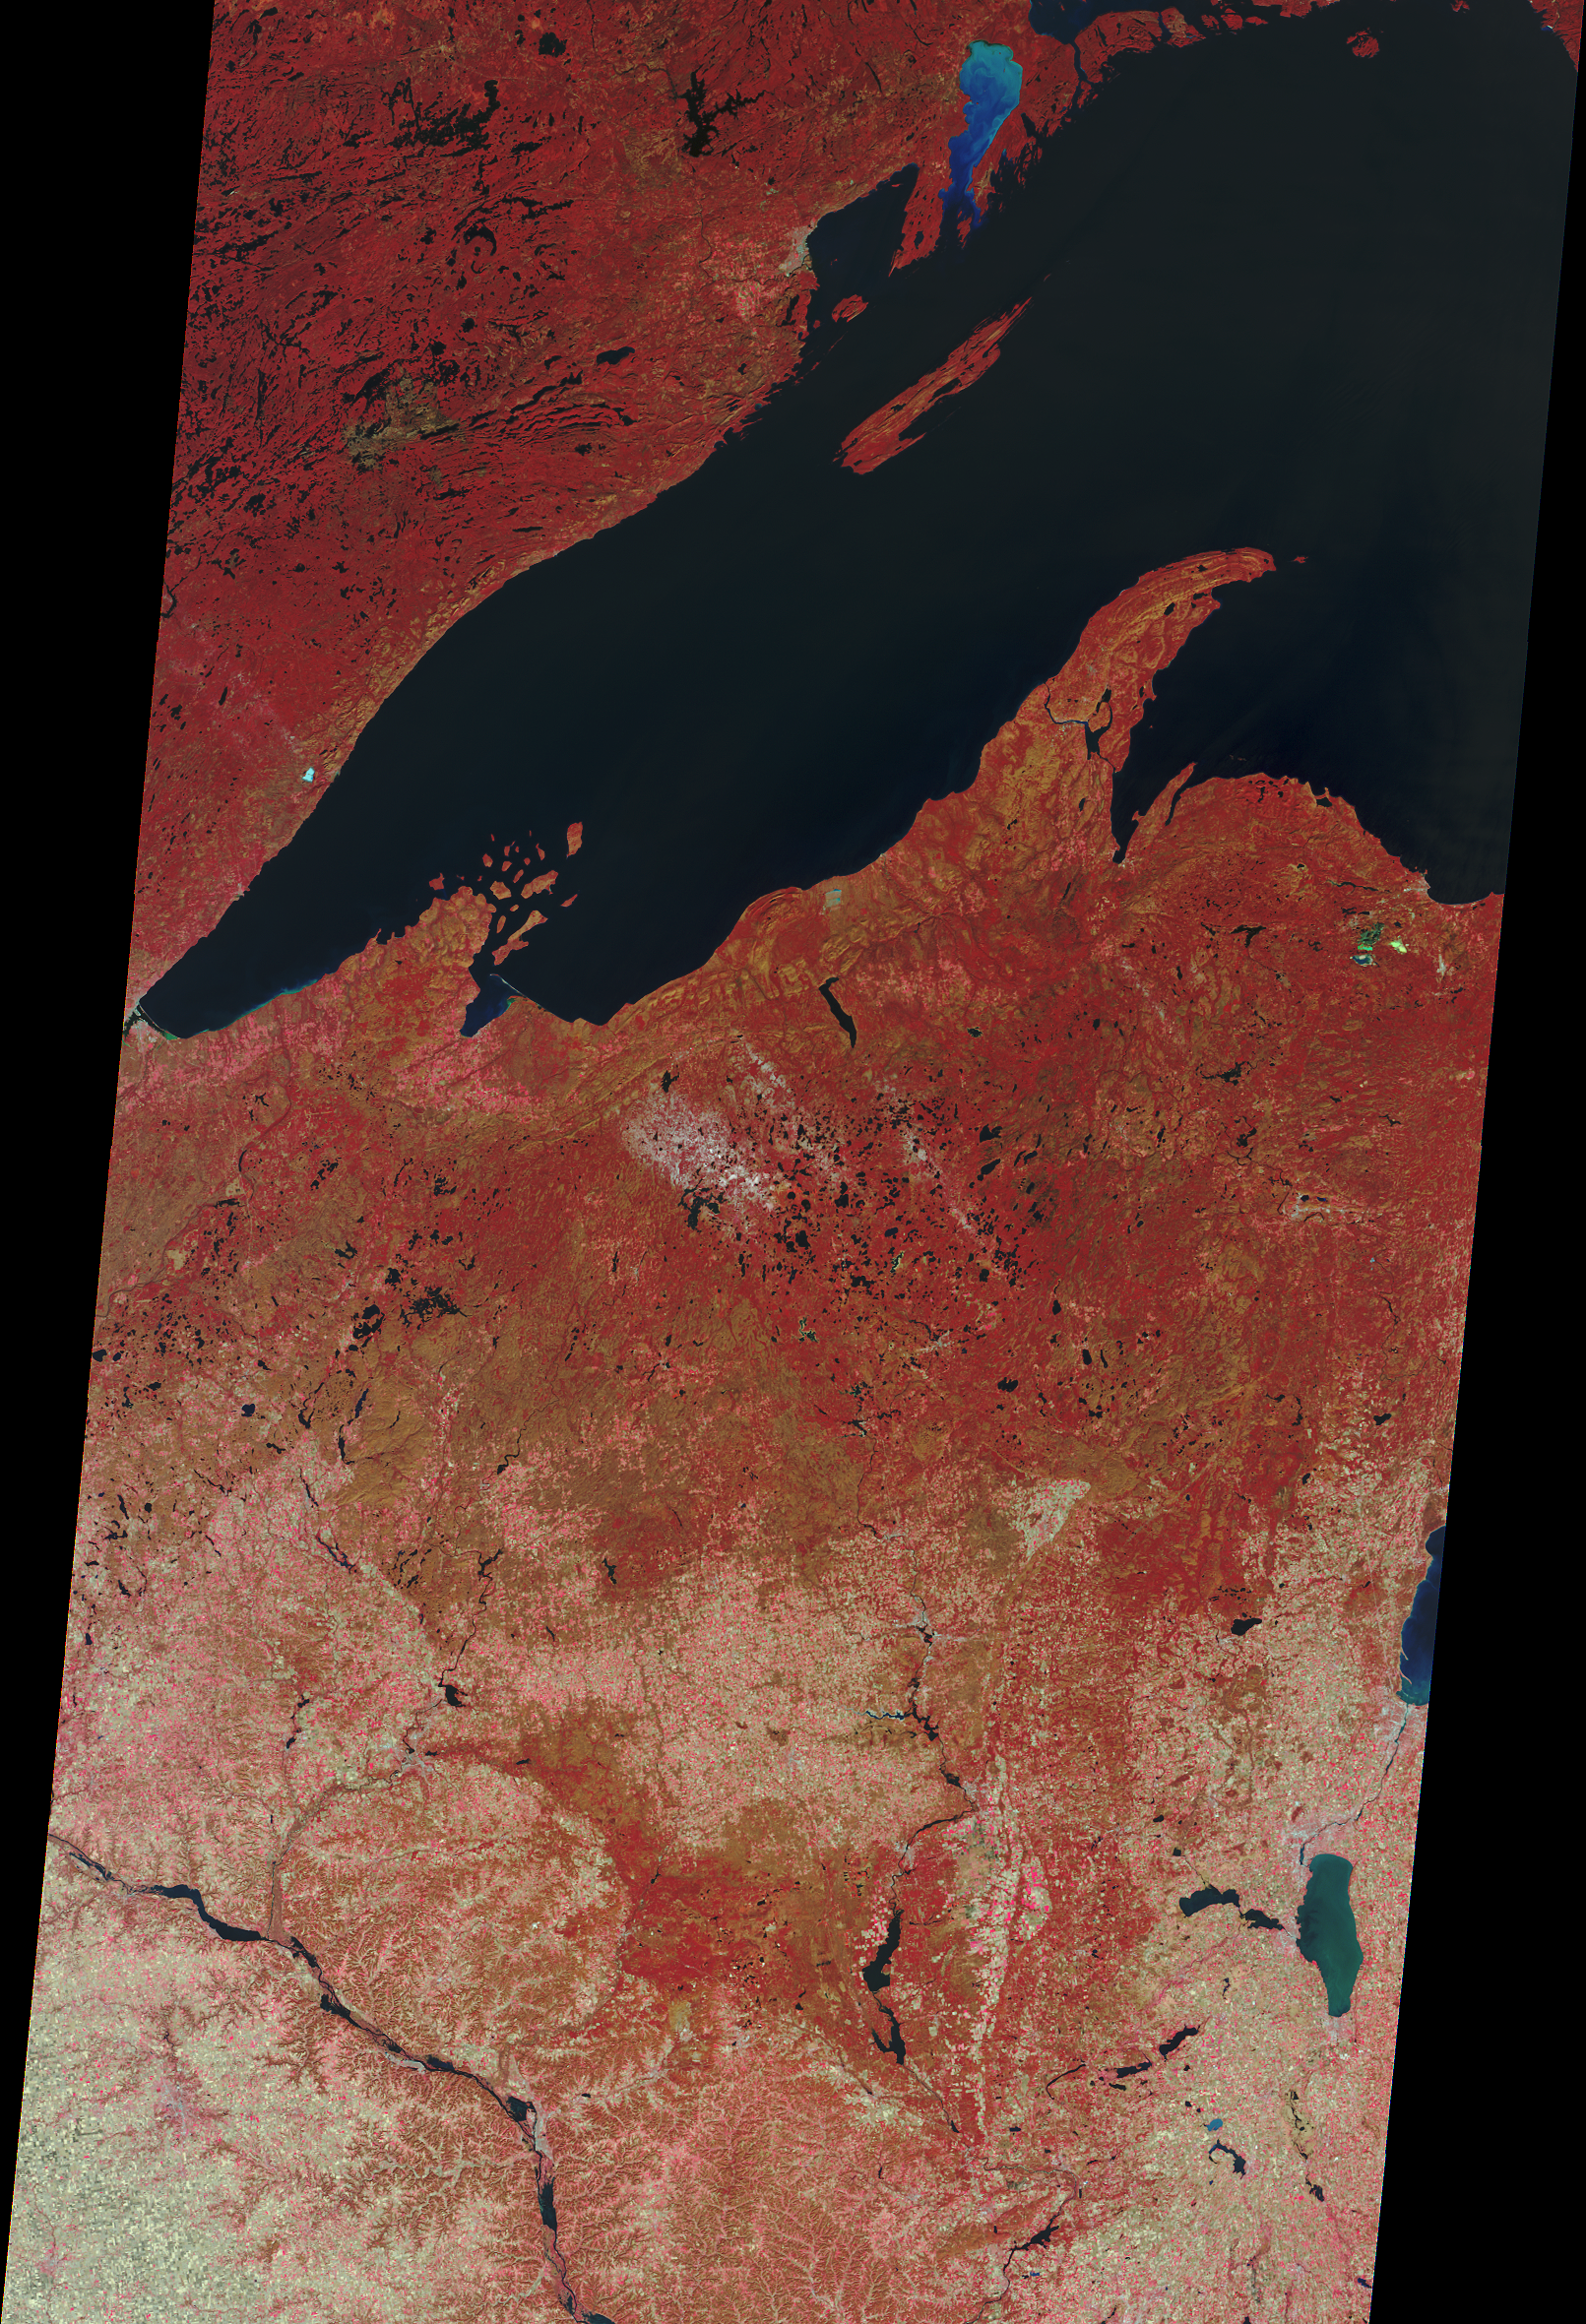

NASA Satellite Scares Up An Eerie Image of Haunted Lakes and Ghost Ships

Just in time for Halloween, NASA’s Multi-angle Imaging SpectroRadiometer (MISR) instrument on NASA’s Terra satellite presents this “false color” view of portions of Wisconsin and Michigan, acquired on Oct. 30, 2008. Many of the small lakes in the region have supernatural-sounding names, including Devil’s Lake, Druid Lake, Ghost Lake, Spider Lake, and Witches Lake in Wisconsin; and Bat Lake, Corpse Pond and Witch Lake in Michigan.The area is bordered on the north by the scarily shaped Lake Superior, where the ore freighter Edmund Fitzgerald mysteriously sank on the evening of Nov. 10, 1975, during a fierce seasonal storm known as the Witch of November. Legendary sightings years after the wreck occurred, make the Fitzgerald the most famous ghost ship of the Great Lakes.

The area covered by the image measures 275 miles by 403 miles (443 kilometers by 649 kilometers).

MISR was built and is managed by NASA’s Jet Propulsion Laboratory, Pasadena, Calif., for NASA’s Science Mission Directorate, Washington, D.C. The Terra satellite is managed by NASA’s Goddard Space Flight Center, Greenbelt, Md. The MISR data were obtained from the NASA Langley Research Center Atmospheric Science Data Center. JPL is a division of the California Institute of Technology.

Credit: NASA/GSFC/LaRC/JPL, MISR Team